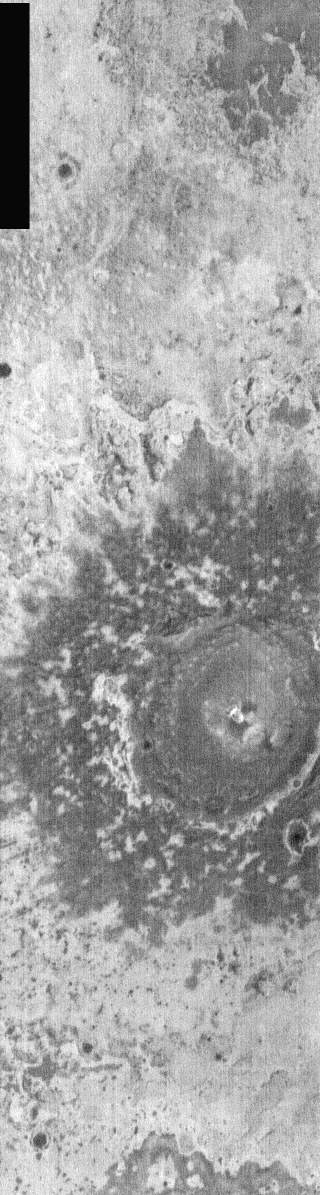

Dusty Ejecta Blanket

The large crater in this nighttime IR image had its ejecta emplaced in a semifluidized state, creating an outer rampart at the distal ends of the ejecta blanket. This wall can act as a trap for fine wind blown materials. It is likely that part of the darker/cooler materials surrounding the crater are wind blown materials such as dust and sand. This crater is located north of the Meridiani region of Mars.

Image information: IR instrument. Latitude 1.9, Longitude 359.1 East (0.89999999999998 West). 100 meter/pixel resolution.

Note: this THEMIS visual image has not been radiometrically nor geometrically calibrated for this preliminary release. An empirical correction has been performed to remove instrumental effects. A linear shift has been applied in the cross-track and down-track direction to approximate spacecraft and planetary motion. Fully calibrated and geometrically projected images will be released through the Planetary Data System in accordance with Project policies at a later time.

NASA’s Jet Propulsion Laboratory manages the 2001 Mars Odyssey mission for NASA’s Office of Space Science, Washington, D.C. The Thermal Emission Imaging System (THEMIS) was developed by Arizona State University, Tempe, in collaboration with Raytheon Santa Barbara Remote Sensing. The THEMIS investigation is led by Dr. Philip Christensen at Arizona State University. Lockheed Martin Astronautics, Denver, is the prime contractor for the Odyssey project, and developed and built the orbiter. Mission operations are conducted jointly from Lockheed Martin and from JPL, a division of the California Institute of Technology in Pasadena.

Credit: NASA/JPL/Arizona State University